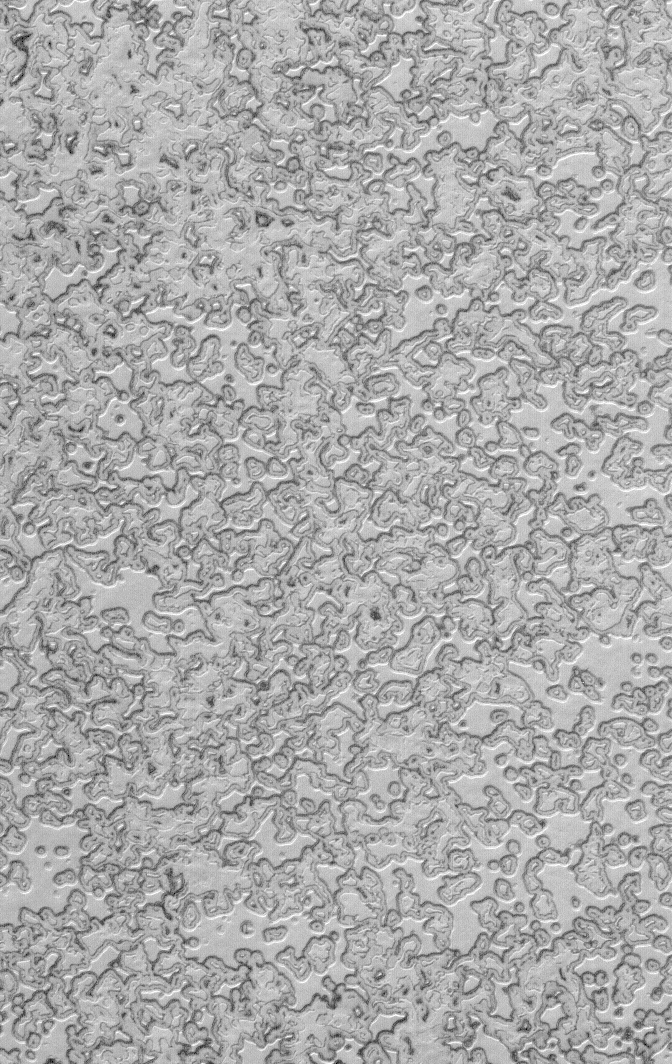

South Polar Autumn

18 March 2006
This Mars Global Surveyor (MGS) Mars Orbiter Camera (MOC) image shows a portion of the south polar residual cap. The darkened edges of the pits and mesas are evidence of the removal – by sublimation — of frozen carbon dioxide during the recent martian summer. Summer ended and autumn began the day this image was acquired in January 2006.

Location near: 86.8°S, 90.5°W
Image width: ~3 km (~1.9 mi)
Illumination from: upper left
Season: Southern Summer/Autumn

Credit: NASA/JPL/Malin Space Science Systems